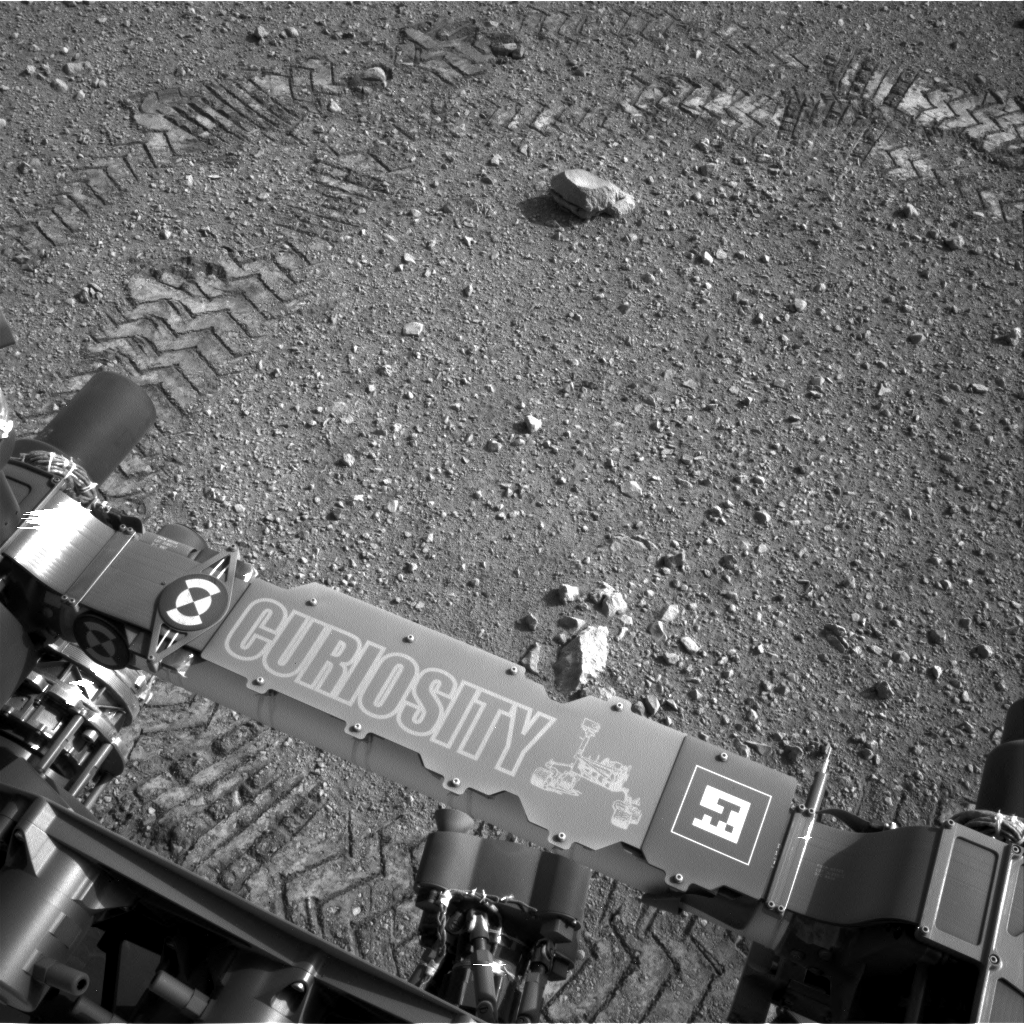

Curiosity Leaves Its Mark

This image shows a close-up of track marks from the first test drive of NASA’s Curiosity rover. The rover’s arm is visible in the foreground. A close inspection of the tracks reveals a unique, repeating pattern: Morse code for JPL. This pattern, visible as straight bands across the zigzag track marks, can be used as a visual reference to help the rover drive accurately.

Curiosity’s “visual odometry” software measures terrain features — such as rocks, rock shadows and patterns in the rover tracks — to determine the precise distance between drive steps. Knowing how far it has traveled is important for measuring any wheel slippage that may have occurred, for instance due to high slopes or sandy ground. Fine-grained terrains generally lack interesting features, so Curiosity can make its own features using its wheel tracks.

The Morse code, imprinted on all six wheels, is: .— (J), .–. (P), and .-.. (L). JPL is short for NASA’s Jet Propulsion Laboratory in Pasadena, Calif., where the rover was built and the mission is managed.

JPL manages the Mars Science Laboratory/Curiosity for NASA’s Science Mission Directorate in Washington. The rover was designed, developed and assembled at JPL, a division of the California Institute of Technology in Pasadena.

Credit: NASA/JPL-Caltech